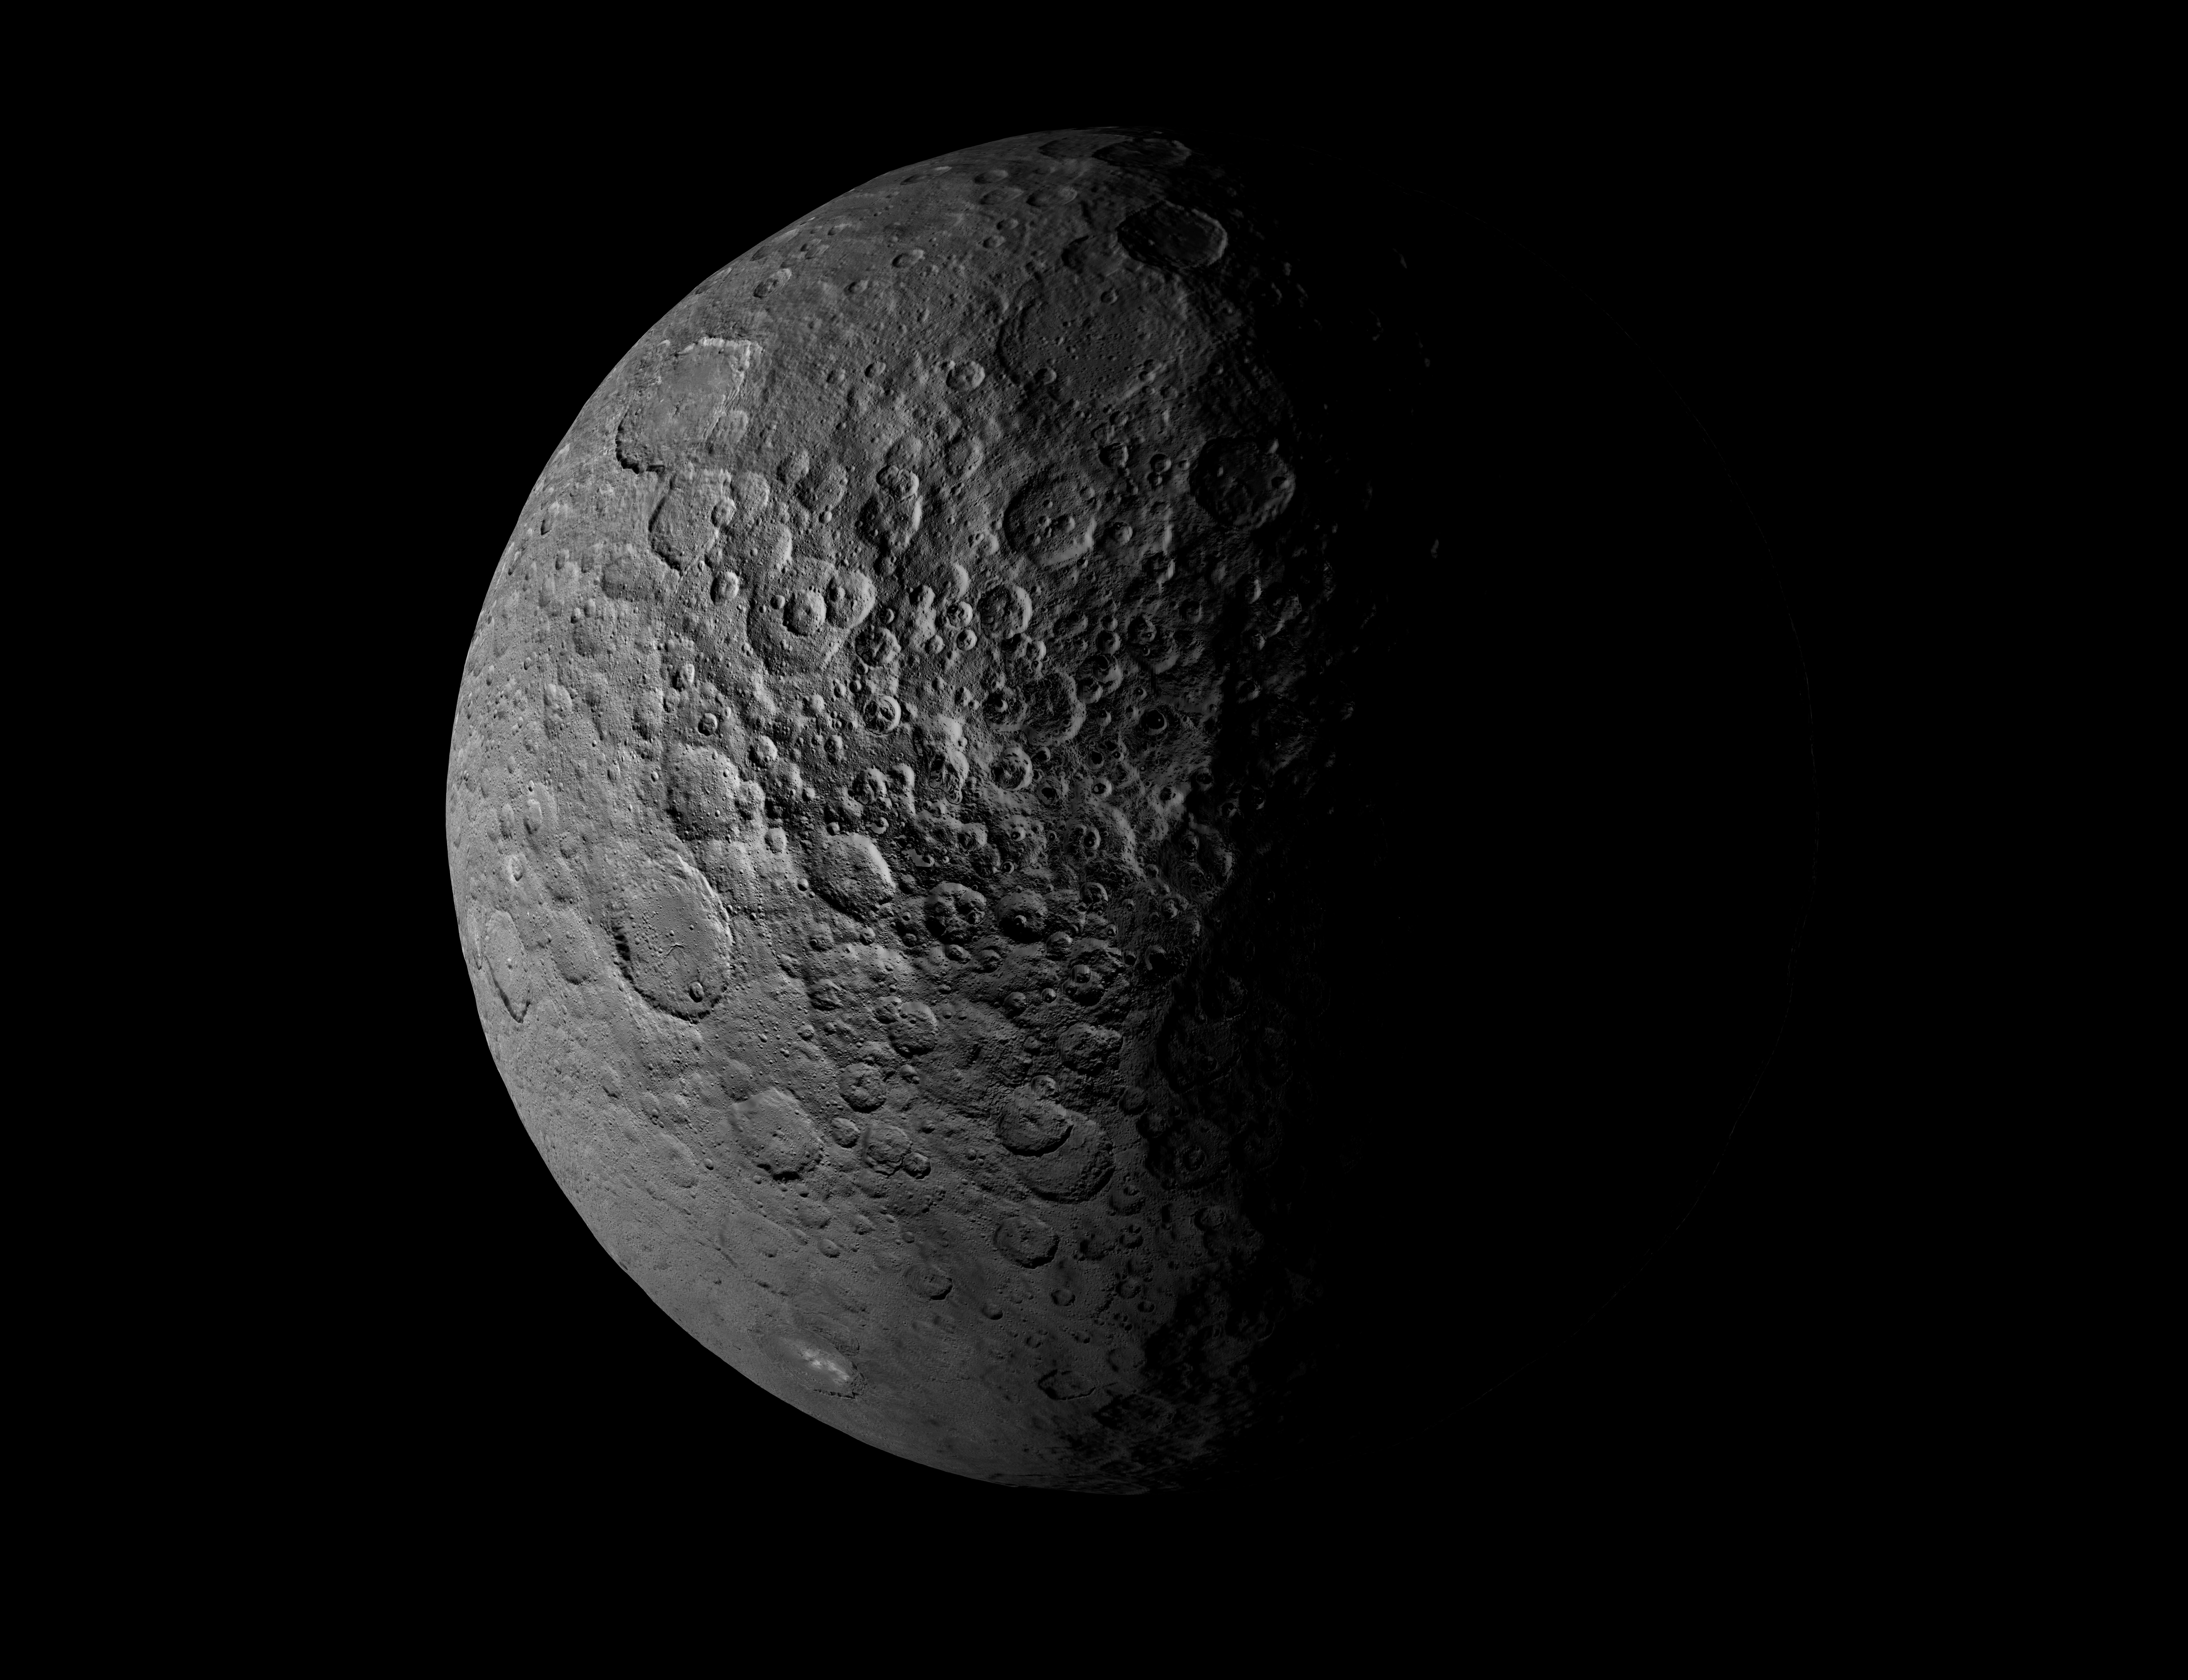

Ceres’ Shadowed Craters Over Time

View the animation

This animation shows how the illumination of Ceres’ northern hemisphere varies with the dwarf planet’s axial tilt, or obliquity.

In the first frame, Figure 1, the northern hemisphere is shown when Ceres’ obliquity is 2 degrees, which is the minimum tilt. Regions that remain in shadow are shown in blue. The illumination shown is for the northern solstice, which is when the north pole is most illuminated.

The second frame, Figure 2, shows the same scene when Ceres’ obliquity is 12 degrees. More polar regions are illuminated (this view is also for the northern solstice). The area of the regions that remain in shadow, marked with blue dots, is much smaller.

The third frame, Figure 3, shows the same scene when Ceres’ obliquity is 20 degrees, which is the maximum tilt. The red circles show the only two craters in this scene that still have permanently shadowed regions. The polar regions are much better illuminated at this high obliquity.

Dawn’s mission is managed by JPL for NASA’s Science Mission Directorate in Washington. Dawn is a project of the directorate’s Discovery Program, managed by NASA’s Marshall Space Flight Center in Huntsville, Alabama. UCLA is responsible for overall Dawn mission science. Orbital ATK, Inc., in Dulles, Virginia, designed and built the spacecraft. The German Aerospace Center, the Max Planck Institute for Solar System Research, the Italian Space Agency and the Italian National Astrophysical Institute are international partners on the mission team.

Credit: NASA/JPL-Caltech/UCLA/MPS/DLR/IDA